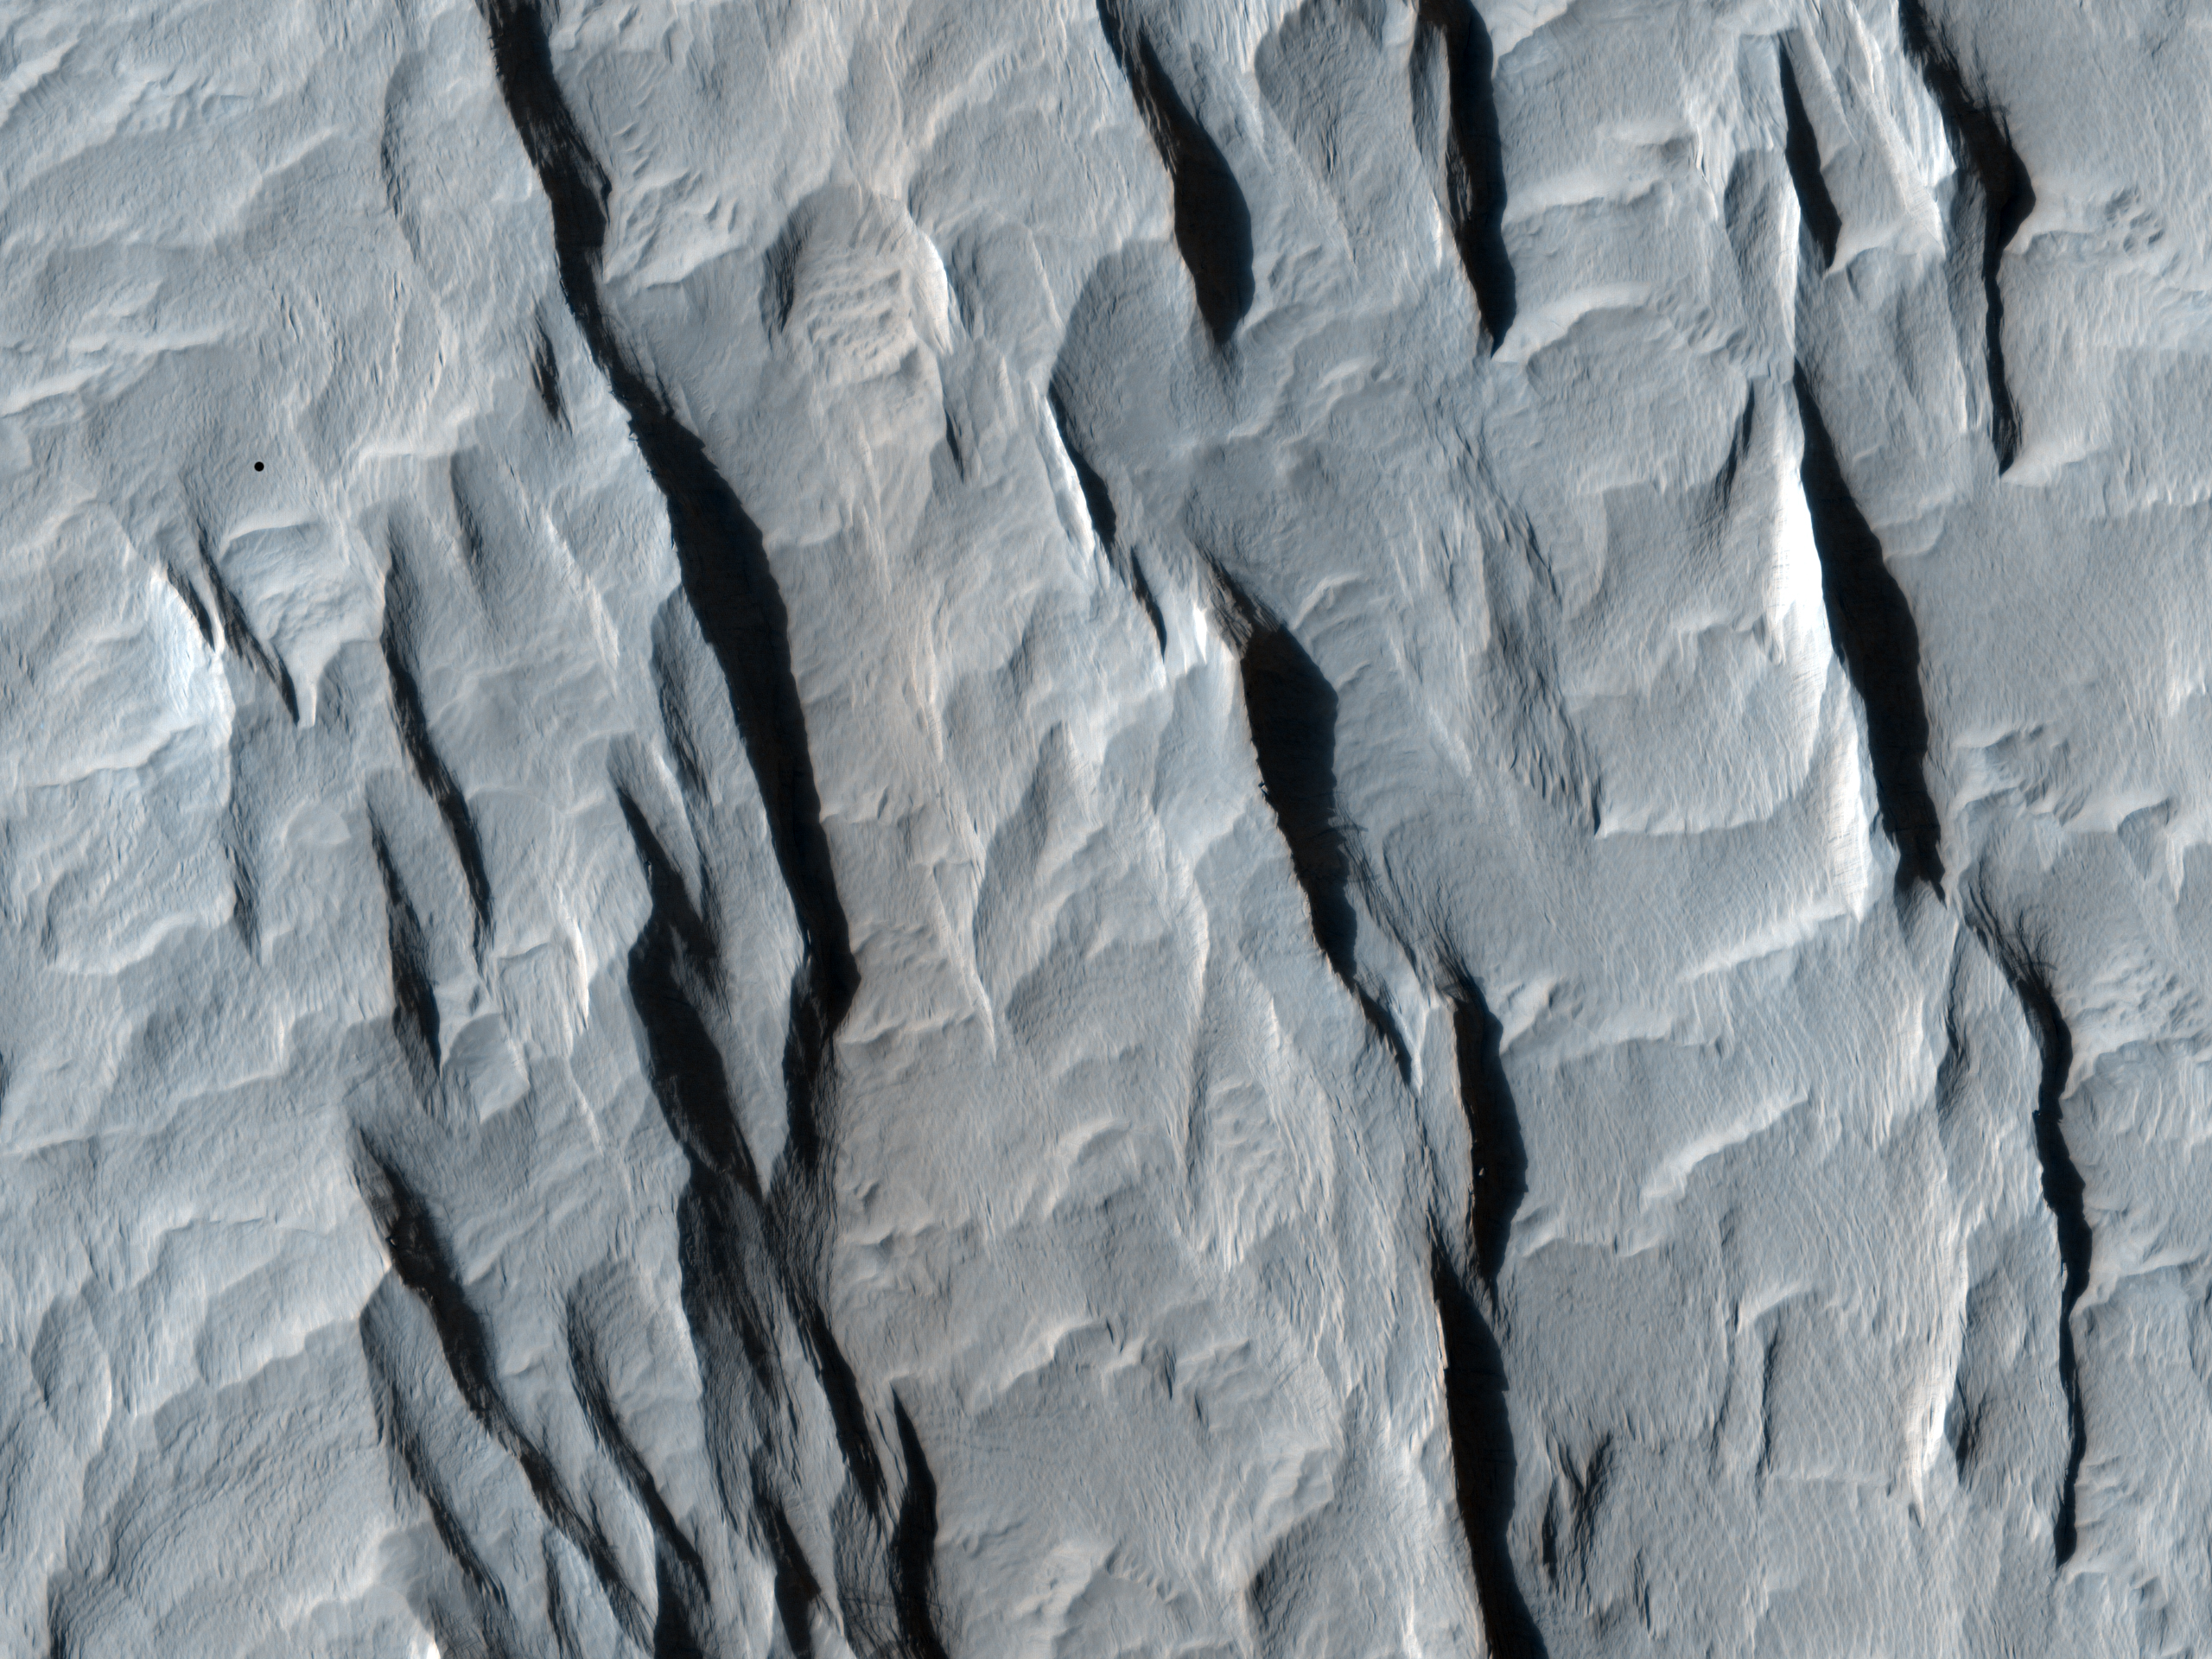

Yardangs within a Large Crater

This observation shows a part of a central mound in an impact crater in Arabia Terra. At low resolution, the mound is relatively smooth and featureless, although elsewhere in the mound a Mars Orbiter Camera (MOC) image shows fine layers.

The mound is broad, filling much of the crater, although it now appears to be eroding. Images like this can be used to explore the nature of the deposit, and provide clues about how it formed. At high resolution the material still appears relatively uniform and featureless, without boulders or obvious fine layers. This indicates a relatively weak, fine-grained material.

The large, elongated features in the image are yardangs. These are characteristic of aeolian (wind) erosion. They form roughly parallel with the direction of the prevailing wind, and the streamlined shape (often compared with the hull of a boat) is created by persistent flow from this direction.

Yardangs on Earth often form from relatively unconsolidated material, supporting the inference made from the appearance of the deposit.

The University of Arizona, Tucson, operates the HiRISE camera, which was built by Ball Aerospace & Technologies Corp., Boulder, Colo. NASA’s Jet Propulsion Laboratory, a division of the California Institute of Technology, Pasadena, manages the Mars Reconnaissance Orbiter for the NASA Science Mission Directorate, Washington. Lockheed Martin Space Systems, Denver, is the spacecraft development and integration contractor for the project and built the spacecraft.

Credit: NASA/JPL-Caltech/University of Arizona